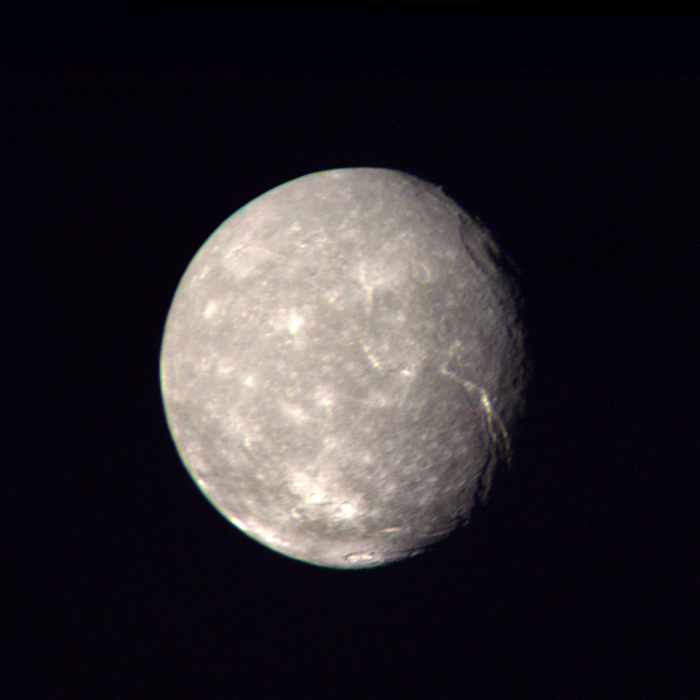

Titania High-Resolution Color Composite

This high-resolution color composite of Titania was made from Voyager 2 images taken Jan. 24, 1986, as the spacecraft neared its closest approach to Uranus. Voyager’s narrow-angle camera acquired this image of Titania, one of the large moons of Uranus, through the violet and clear filters. The spacecraft was about 500,000 kilometers (300,000 miles) away; the picture shows details about 9 km (6 mi) in size. Titania has a diameter of about 1,600 km (1,000 mi). In addition to many scars due to impacts, Titania displays evidence of other geologic activity at some point in its history. The large, trenchlike feature near the terminator (day-night boundary) at middle right suggests at least one episode of tectonic activity. Another, basinlike structure near the upper right is evidence of an ancient period of heavy impact activity. The neutral gray color of Titania is characteristic of the Uranian satellites as a whole. The Voyager project is managed for NASA by the Jet Propulsion Laboratory.

Credit: NASA/JPL